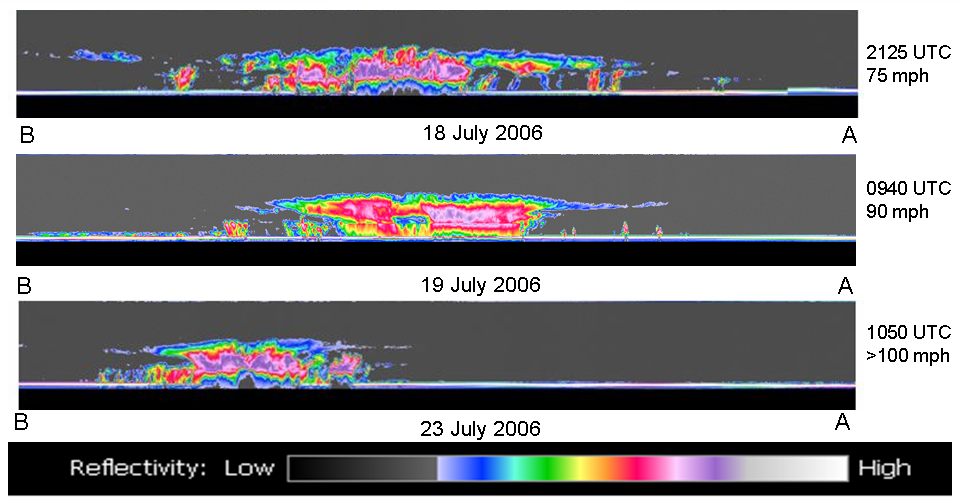

NASA’s CloudSat Captures Hurricane Daniel’s Transformation

Figure 1

Hurricane Daniel intensified between July 18 and July 23rd. NASA’s new CloudSat satellite was able to capture and confirm this transformation in its side-view images of Hurricane Daniel as seen in this series of images.

The top images in figure 1 are from the National Oceanic and Atmospheric Administration’s Geostationary Operational Environmental Satellite (GOES) to give an idea of how the storm looked from the top. The bottom images are from CloudSat.

The first CloudSat image was taken from NASA’s CloudSat satellite on July 18 at approximately 5:25 p.m. EDT (21:25 UTC). The second image was taken July 19th at approximately 5:40am EDT (0940 UTC). The third image was taken on July 23rd around 650am EDT (1050 UTC).

The red and purple areas indicate large amounts of cloud water. The blue areas along the top of the clouds indicates cloud ice, while the wavy blue lines on the bottom center of the image from 18 July and 23 July indicate intense rainfall. Notice that the solid line along the bottom of the panels from 18 July and 23 July, which is the ground, disappears in these areas of intense precipitation. It is likely that in the area the precipitation rate exceeds 30mm/hr (1.18 inches/hour) based on previous studies.

From one side of the storm to the other, on July 18, Daniel appeared to be approximately 700 km. The scale from top to bottom is approximately 30 km, so the clouds in this hurricane reach heights of about 20 km. On July 19, Daniel appears to intensify and became more compact as its maximum sustained winds increased from 75 to 90 mph. By 23 July, the winds had intensified to greater than 100 mph.

The CloudSat images shown here will provide analysts and forecasters a view of hurricanes and typhoons that has not been available before. The cross-sections shown in the bottom panels provide a view of the internal dynamics of these storms that gives us important information about the intensity, rainfall rates, and internal temperature fields of these storms, all of which will help forecasters better predict how the storms will intensify or weaken, and what the potential impact might be from rainfall and wind.

Quicklook Images can viewed at the CloudSat Data Processing Center.

Credit: NASA/JPL/The Cooperative Institute for Research in the Atmosphere (CIRA), Colorado State University